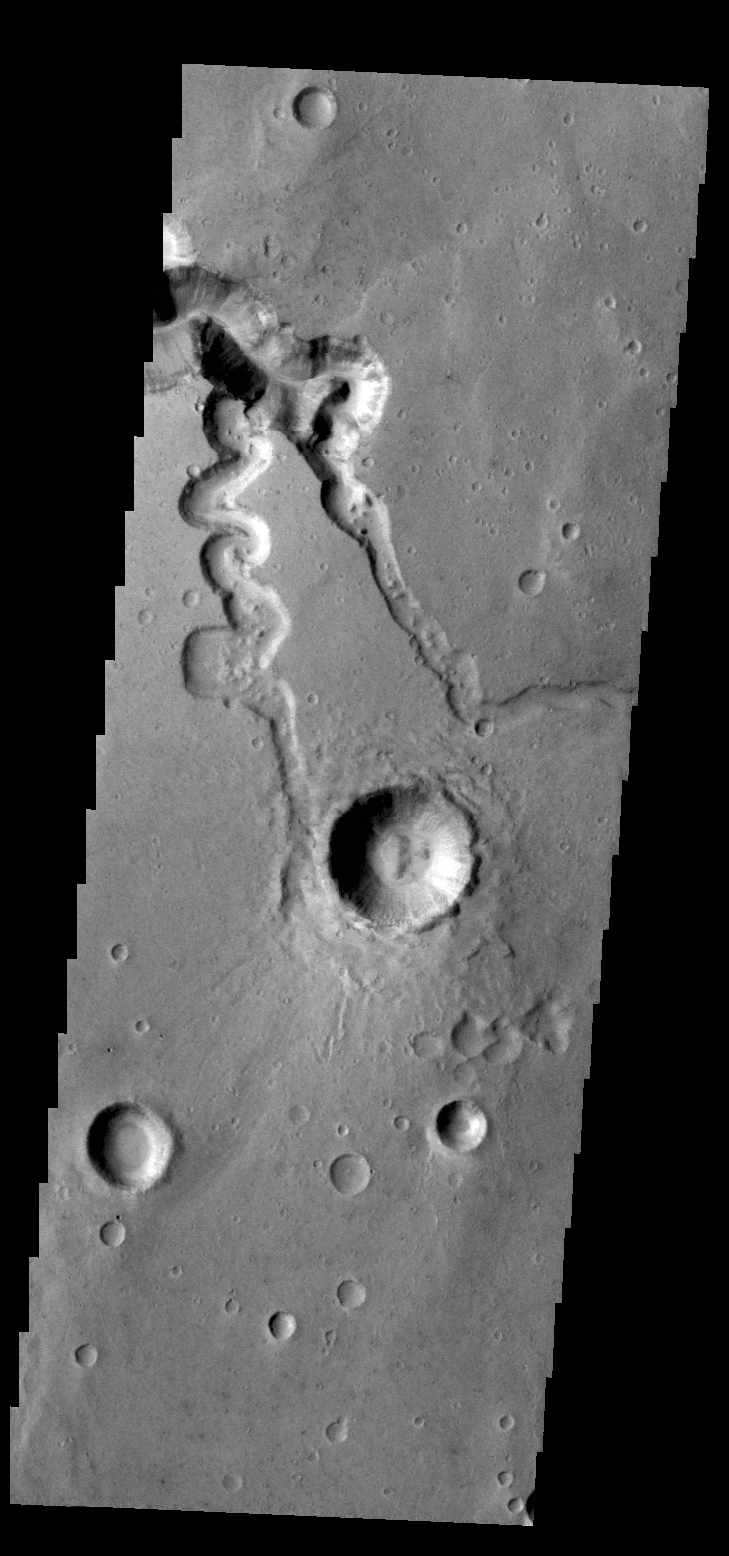

Shalbatana Vallis

This VIS image shows two small tributaries, just east of where they join Shalbatana Vallis.

Credit: NASA/JPL/ASU